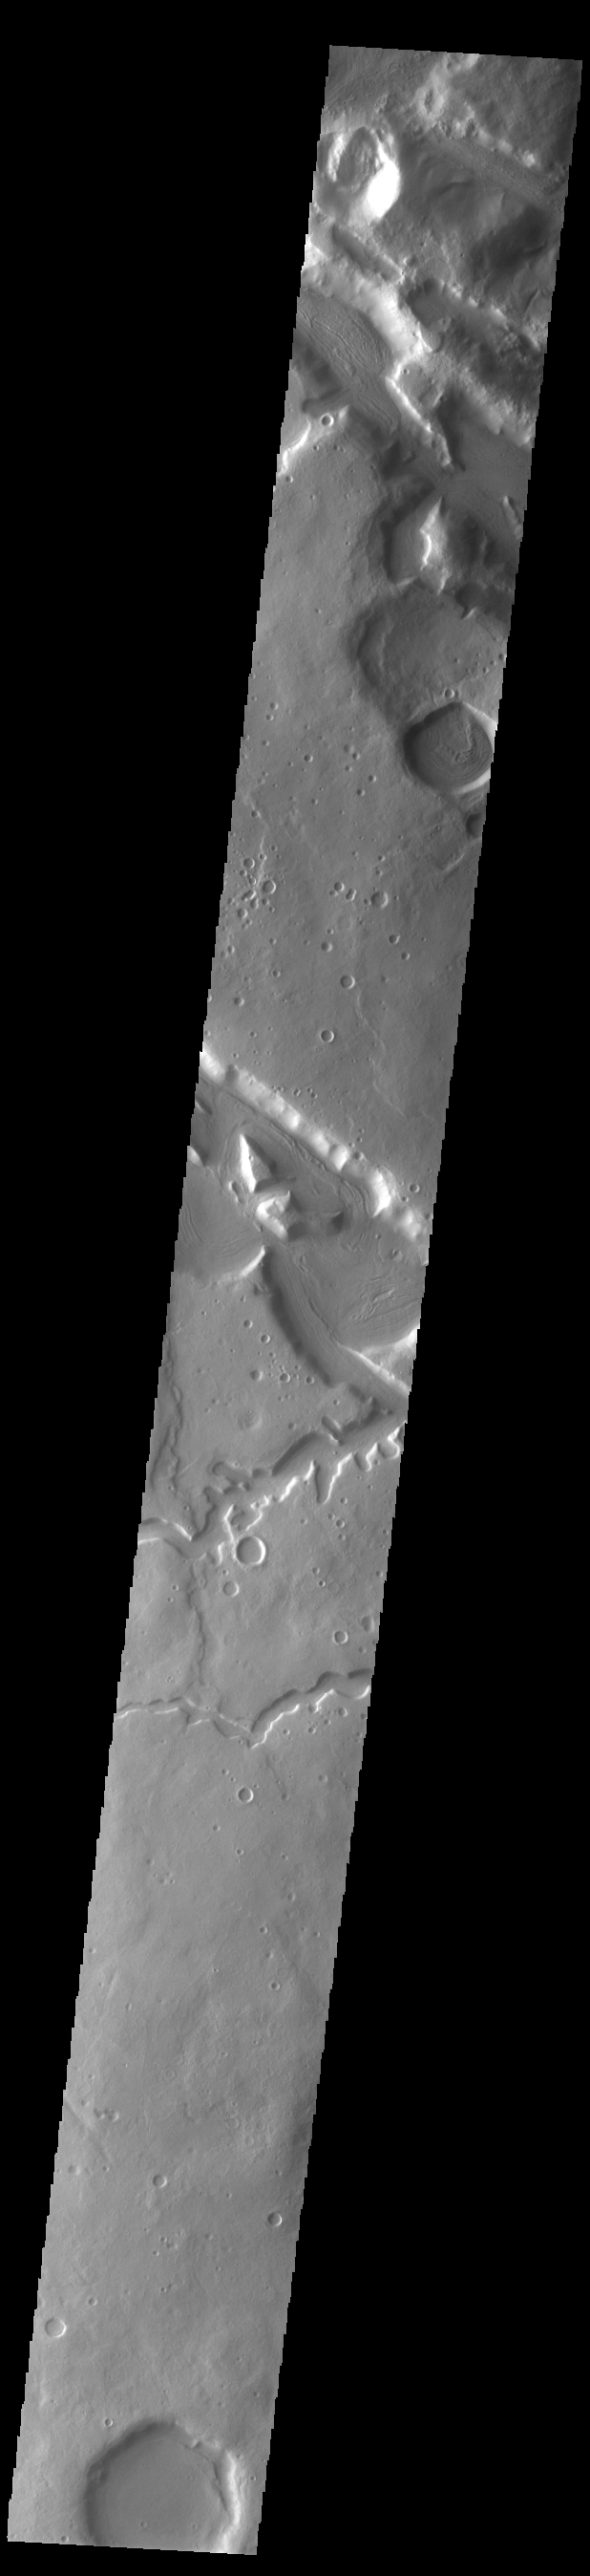

Terra Sabaea Channels

Today’s VIS image shows multiple channel systems located in northern Terra Sabaea. Two of the channels are named: Hypsas Vallis and Clanis Valles, visible in the lower half of the image. Clanis Valles is 54km long (33 miles), while Hypsas Vallis is only 33km long (20 miles).

Credit: NASA/JPL-Caltech/ASU